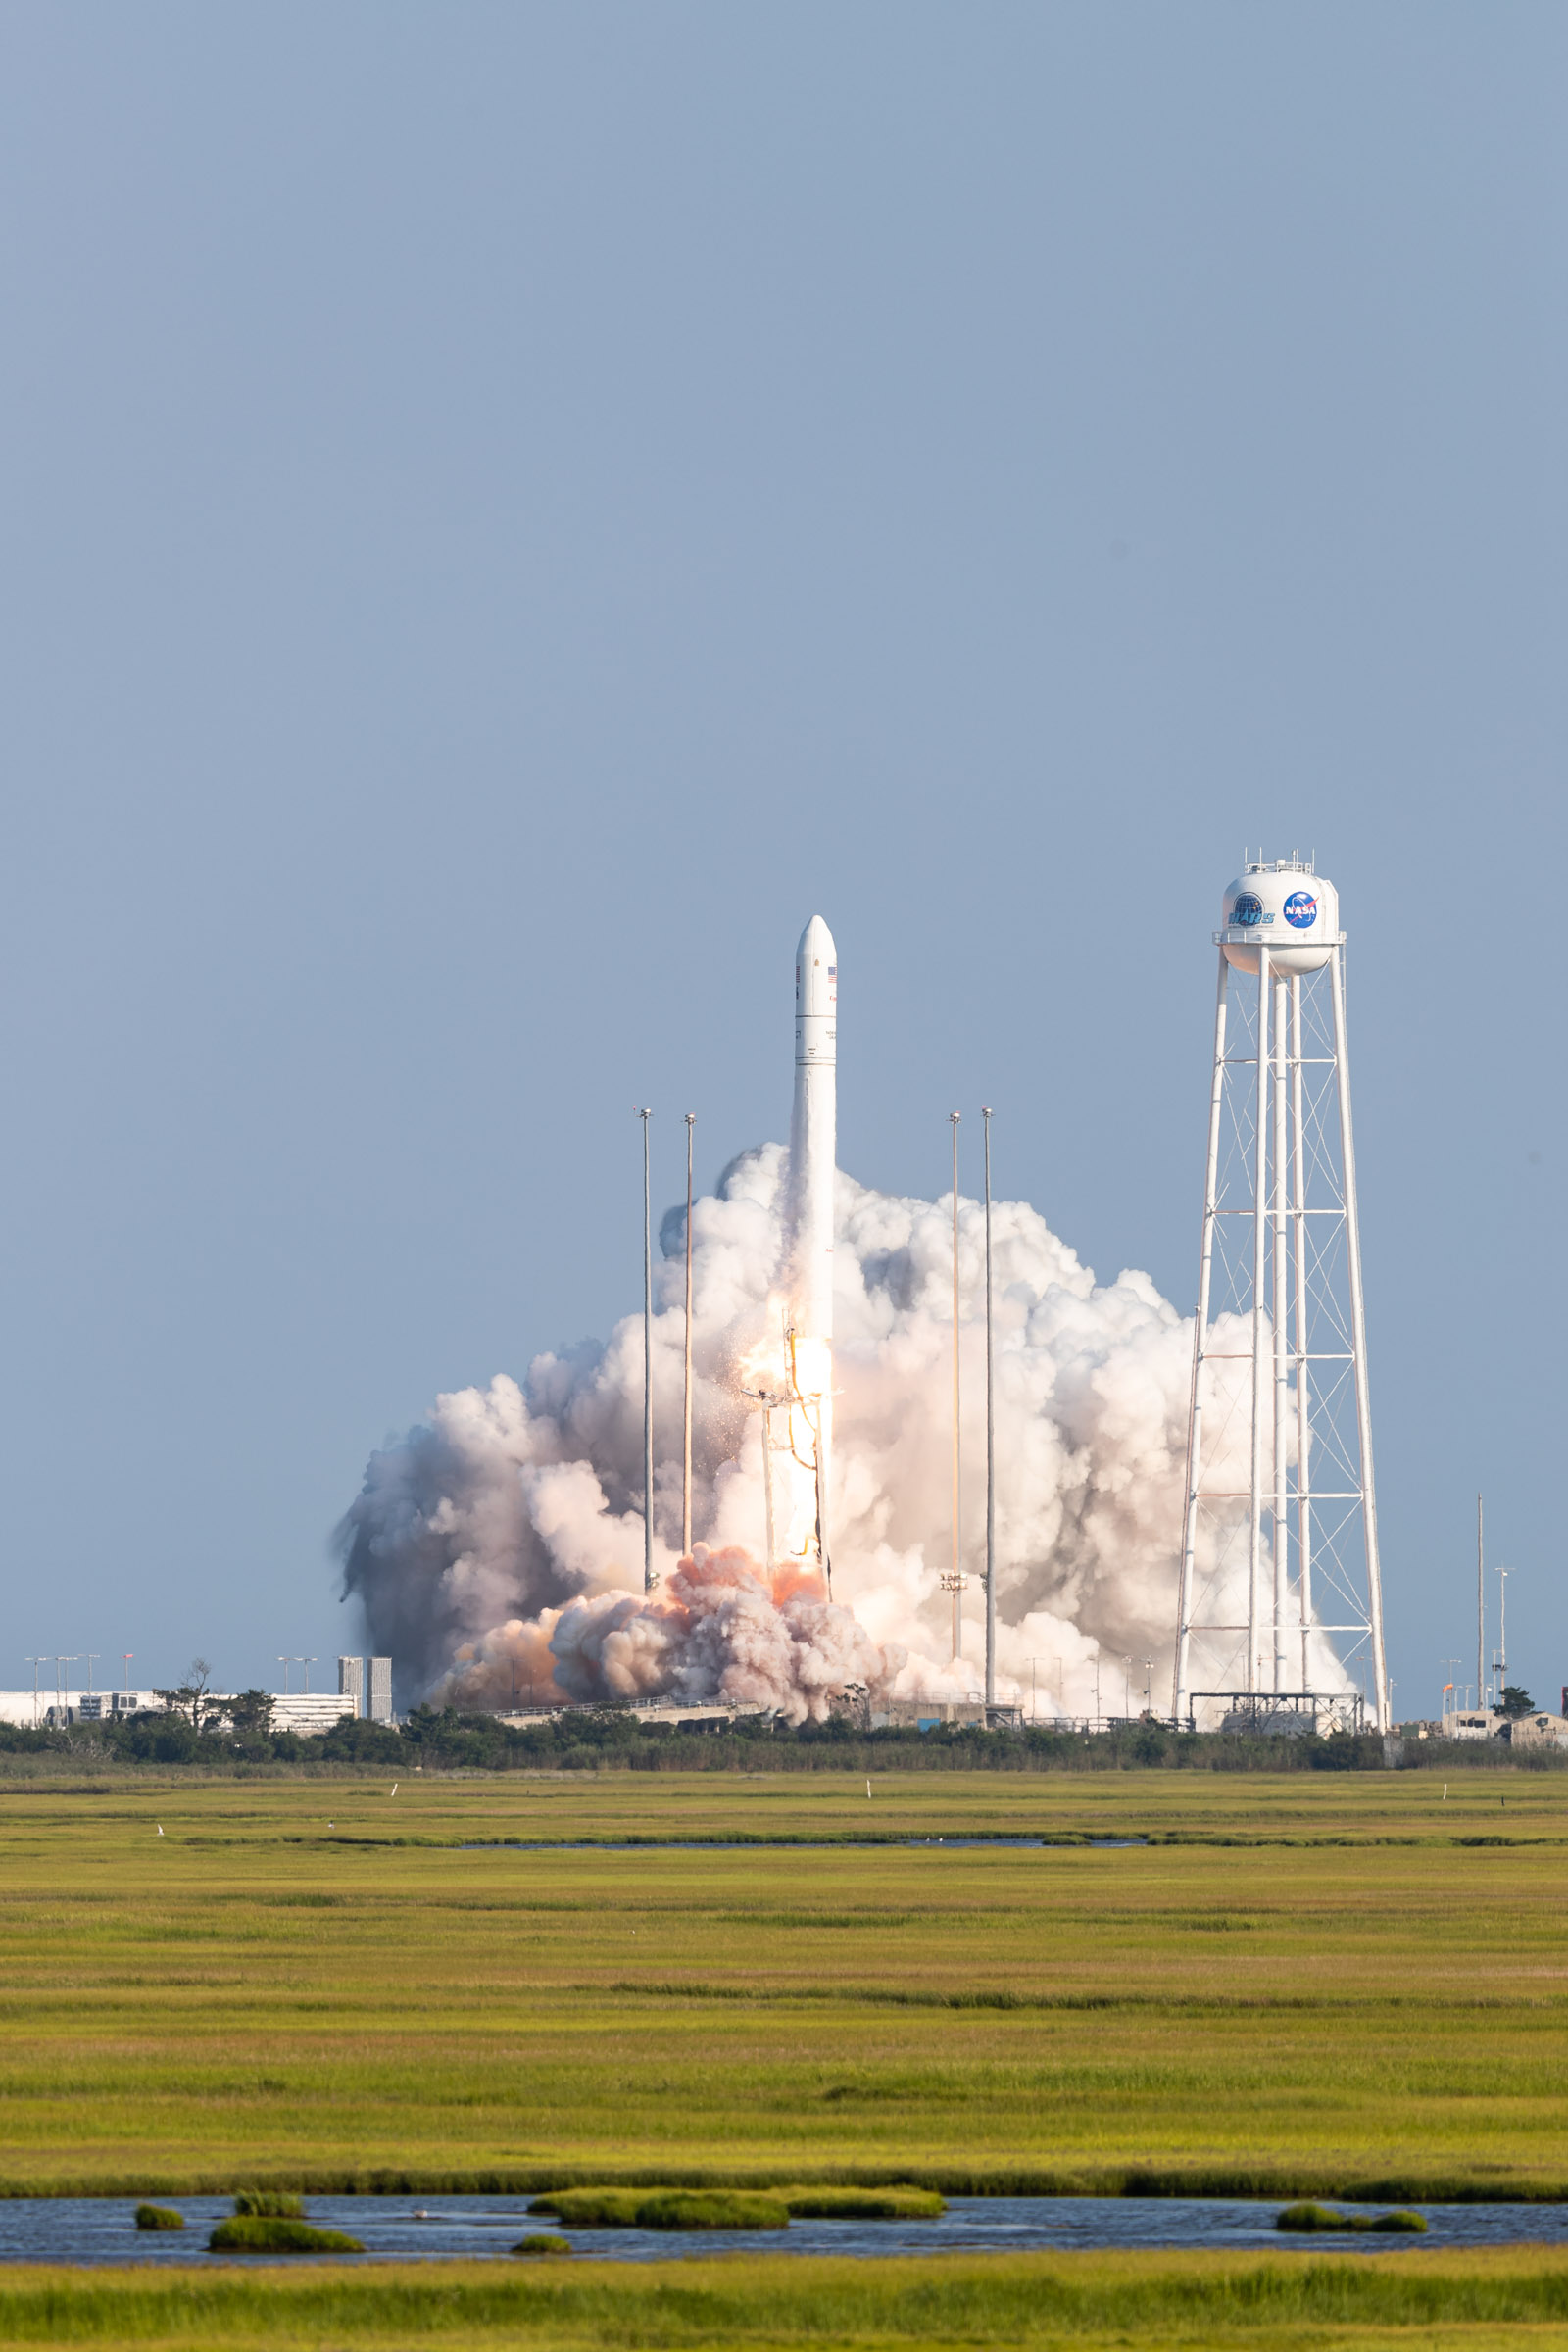

A Northrop Grumman Antares rocket, with the company’s Cygnus spacecraft onboard, launches on Tuesday, Aug. 10, 2021, from the Mid Atlantic Regional Spaceport’s Pad-0A, at NASA's Wallops Flight Facility in Virginia. Northrop Grumman's 16th contracted cargo resupply mission for NASA to the International Space Station is carrying nearly 8,200 pounds of science and research, crew supplies and vehicle hardware to the orbital laboratory and its crew.

Credit: NASA Wallops/Allison Stancil